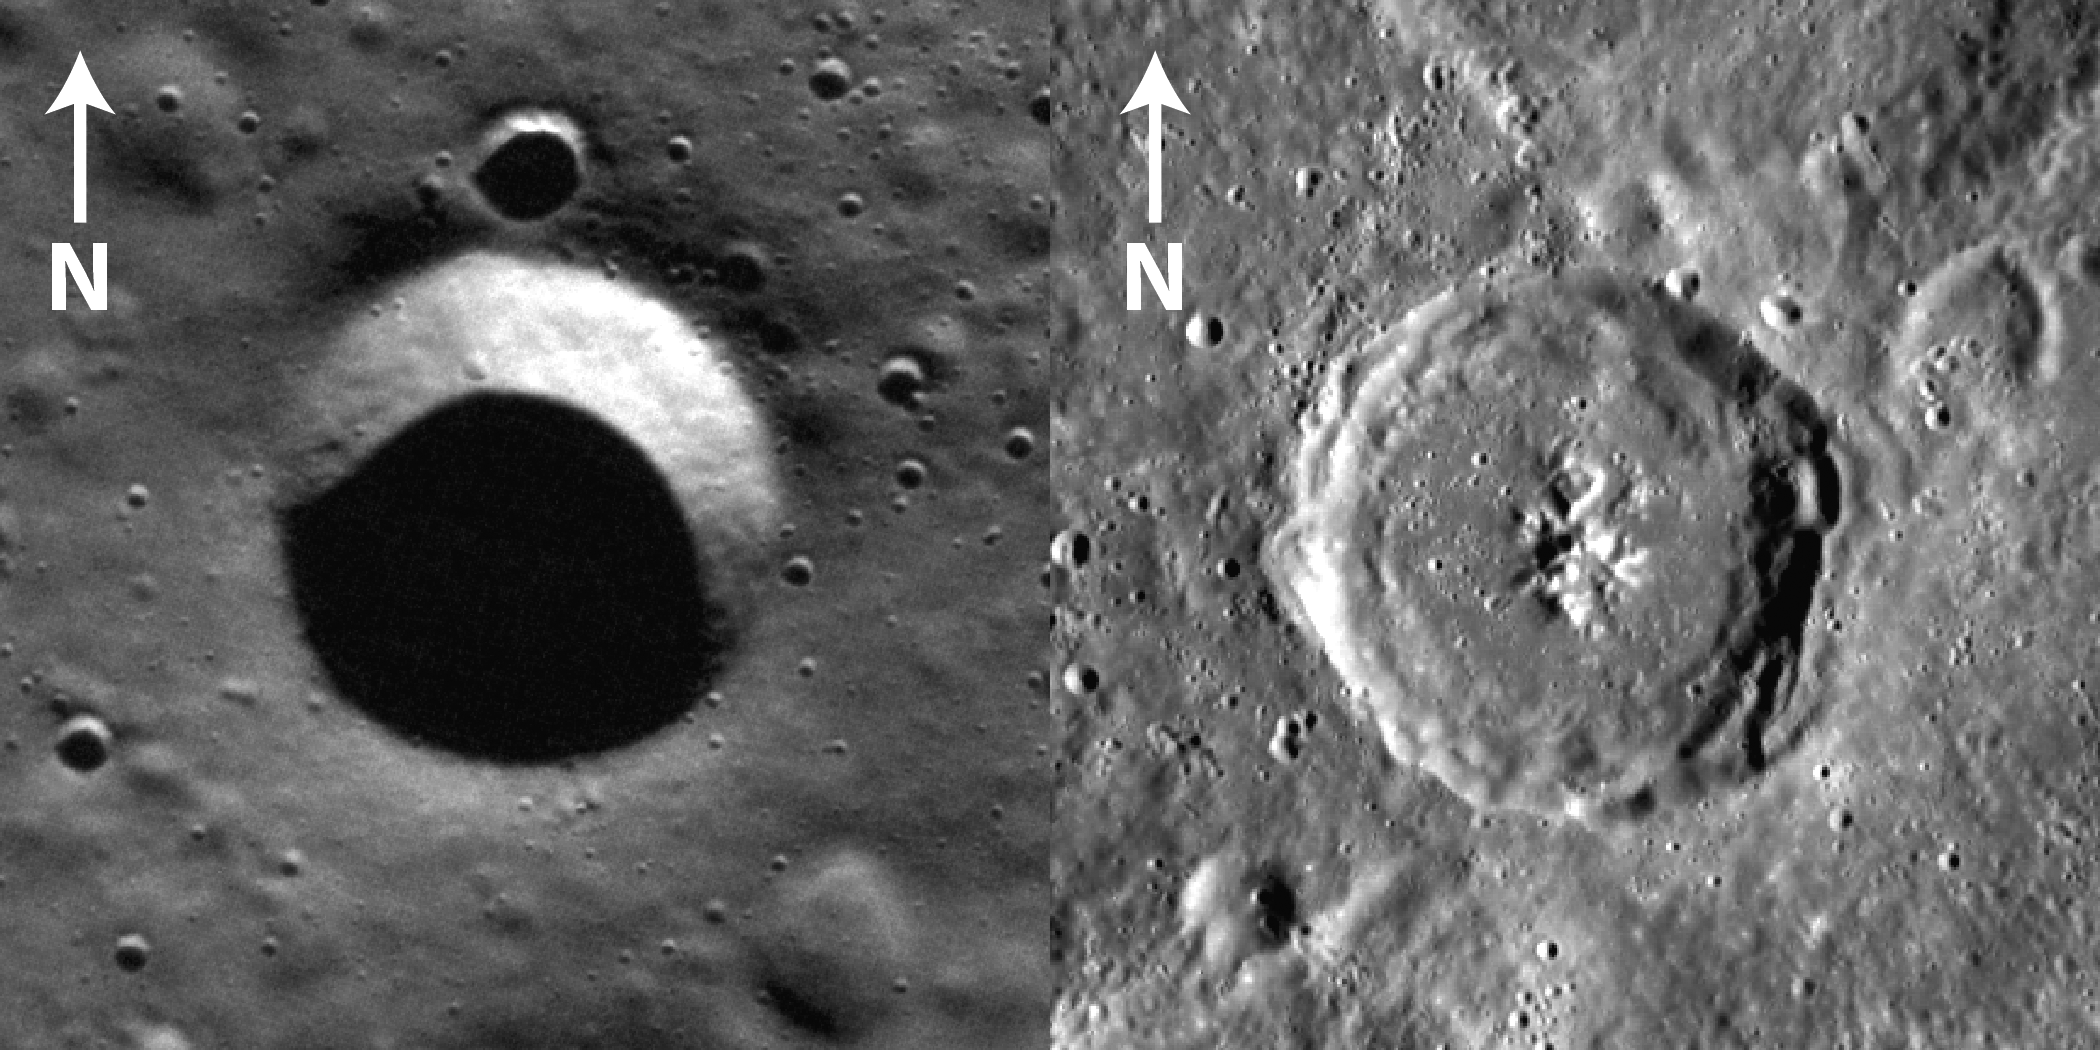

Using Shadows to Measure Crater Depths

This figure shows two images of craters obtained by MDIS from orbit. Left: A simple, bowl-shaped crater 4.1 km in diameter crater located at 78.8ºN, 346.3ºE. Solar illumination is from the south. Right: A complex crater 51.5 km in diameter located at 2.3ºN, 121.4ºE. Illumination is from the east. Shadows cast on a crater interior can be used to estimate the depth of a crater floor below the surrounding rim. To read more about about how craters on Mercury are measured, visit the MESSENGER Science Highlight article.

The MESSENGER spacecraft is the first ever to orbit the planet Mercury, and the spacecraft’s seven scientific instruments and radio science investigation are unraveling the history and evolution of the Solar System’s innermost planet. Visit the Why Mercury? section of this website to learn more about the key science questions that the MESSENGER mission is addressing.

Date Presented: July 7, 2011, in a MESSENGER Science Highlight article.

These images are from MESSENGER, a NASA Discovery mission to conduct the first orbital study of the innermost planet, Mercury. For information regarding the use of images, see the MESSENGER image use policy.

Credit: NASA/Johns Hopkins University Applied Physics Laboratory/Carnegie Institution of Washington